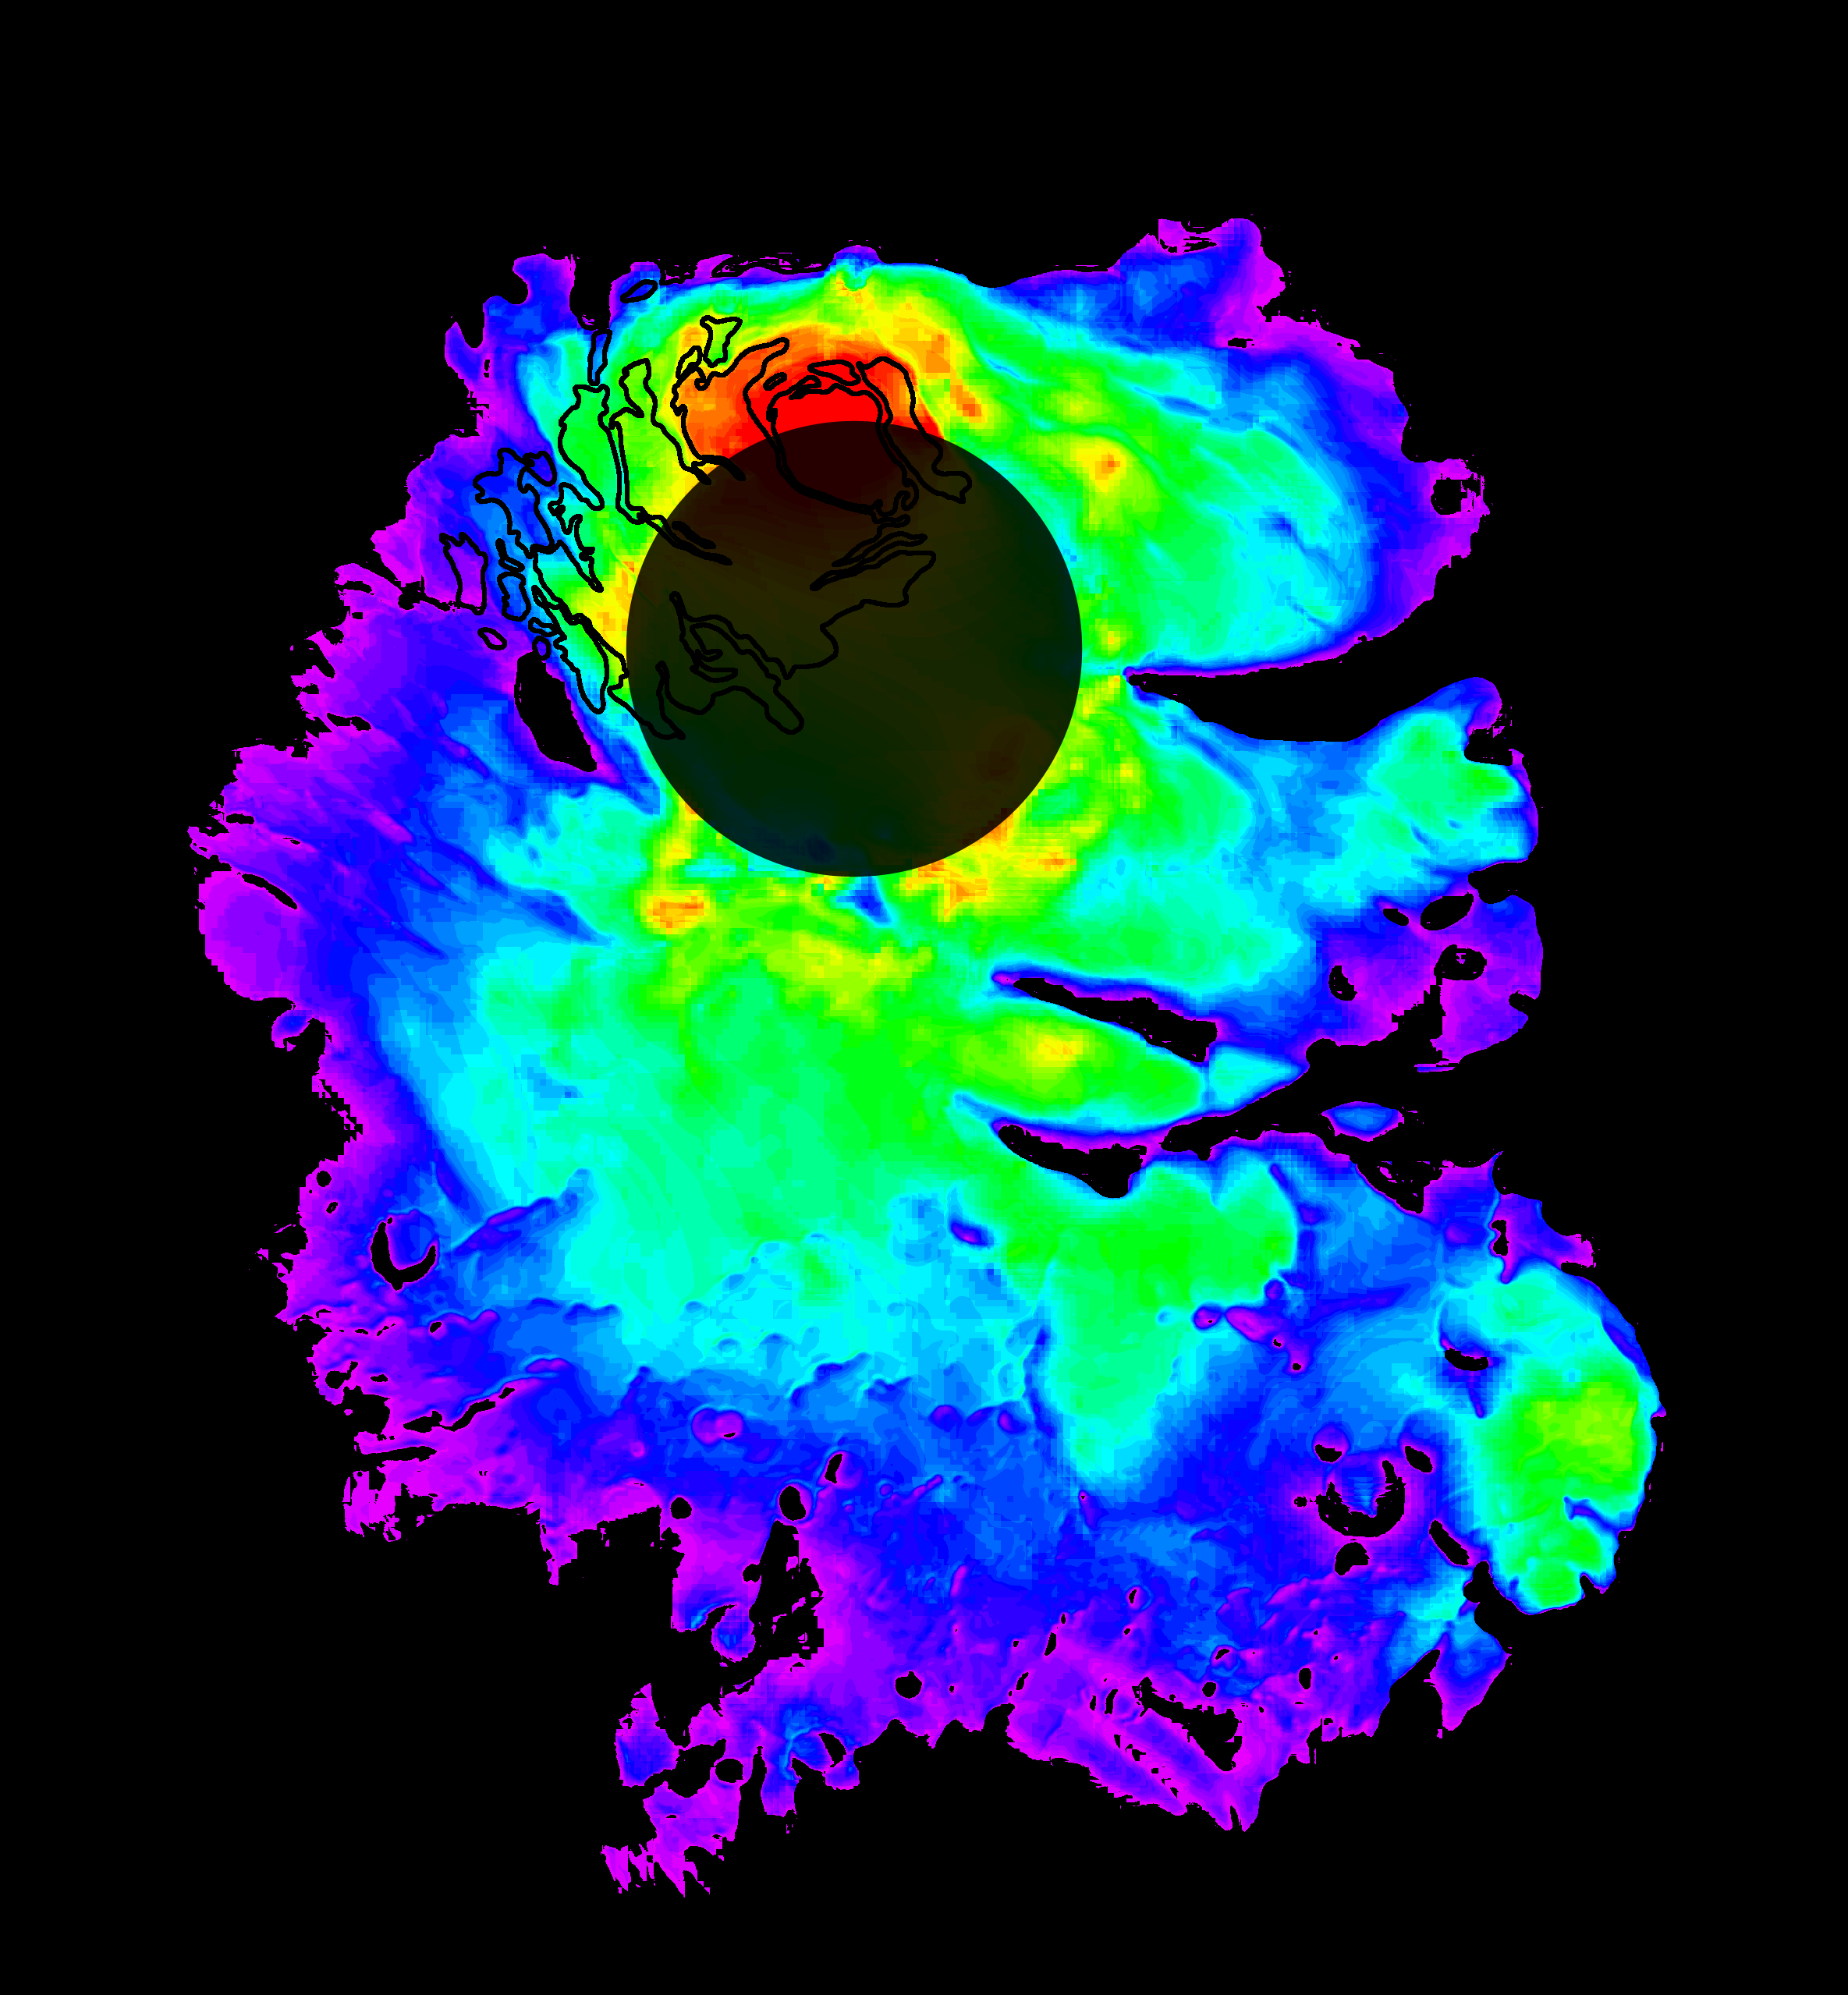

Thickness of Mars’ South Polar Layered Deposits

Annotated Version

This map shows the thickness of the south polar layered deposits of Mars, an ice-rich geologic unit that was probed by the Mars Advanced Radar for Subsurface and Ionospheric Sounding (MARSIS). The MARSIS radar is an instrument on the European Space Agency’s Mars Express orbiter. The thickness of the layered deposits was determined by measuring the time delay between radar echoes from the surface and those from the lower boundary, or “bed,” of the deposits. The radar data indicate that the deposit, larger than Texas in area, is more than 3.7 kilometers (2.3 miles) thick in places, and that the material consists of nearly pure water ice with only a small component of dust.

The map was generated by comparing the elevation of the bed as determined by MARSIS with the high-resolution map of surface topography obtained by the Mars Orbiter Laser Altimeter aboard NASA’s Mars Global Surveyor orbiter. The thickness of the layered deposits is shown by colors, with purple representing the thinnest areas, and red the thickest. The total volume of ice in the layered deposits is equivalent to a water layer 11 meters (36 feet) deep, if spread evenly across the planet. The boundary of the layered deposits was mapped by scientists from the U.S. Geological Survey. The dark circle in the upper center is the area poleward of 87 degrees south latitude, where MARSIS data cannot be collected. The map covers an area 1,670 by 1,800 kilometers (1,035 by 1,115 miles).

MARSIS is an instrument on the European Space Agency’s Mars Express orbiter. NASA and the Italian Space Agency jointly funded the instrument. The Mars Orbiter Laser Altimeter flew on NASA’s Mars Global Surveyor orbiter.

Credit: NASA/JPL/ASI/ESA/Univ. of Rome/MOLA Science Team/USGS